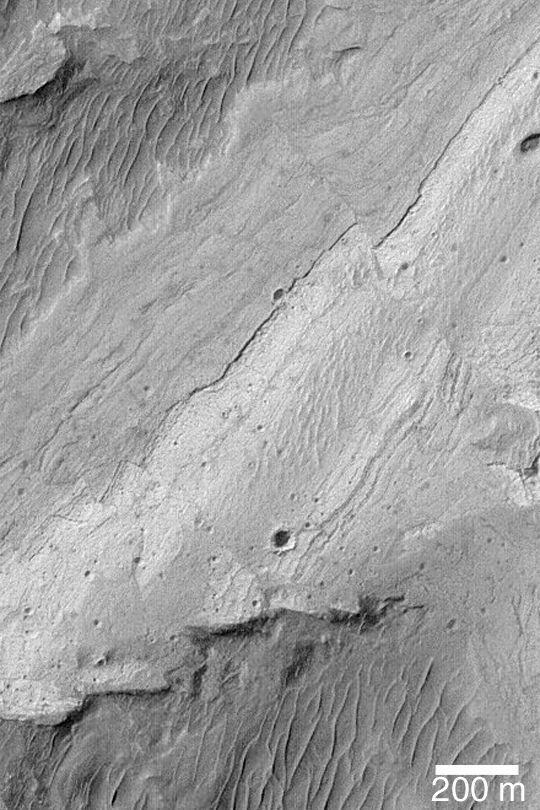

Ius Chasma Fault

MGS MOC Release No. MOC2-415, 8 July 2003

This Mars Global Surveyor (MGS) Mars Orbiter Camera (MOC) image shows a “text-book example” of an offset in layered rock caused by a fault. The offset is most easily seen near the upper right of the image. The martian crust is faulted, and the planet has probably experienced “earthquakes” (or, marsquakes) in the past. This scene is located on the floor of Ius Chasma near 7.8°S, 80.6°W. Sunlight illuminates the scene from the upper left.

Credit: NASA/JPL/Malin Space Science Systems